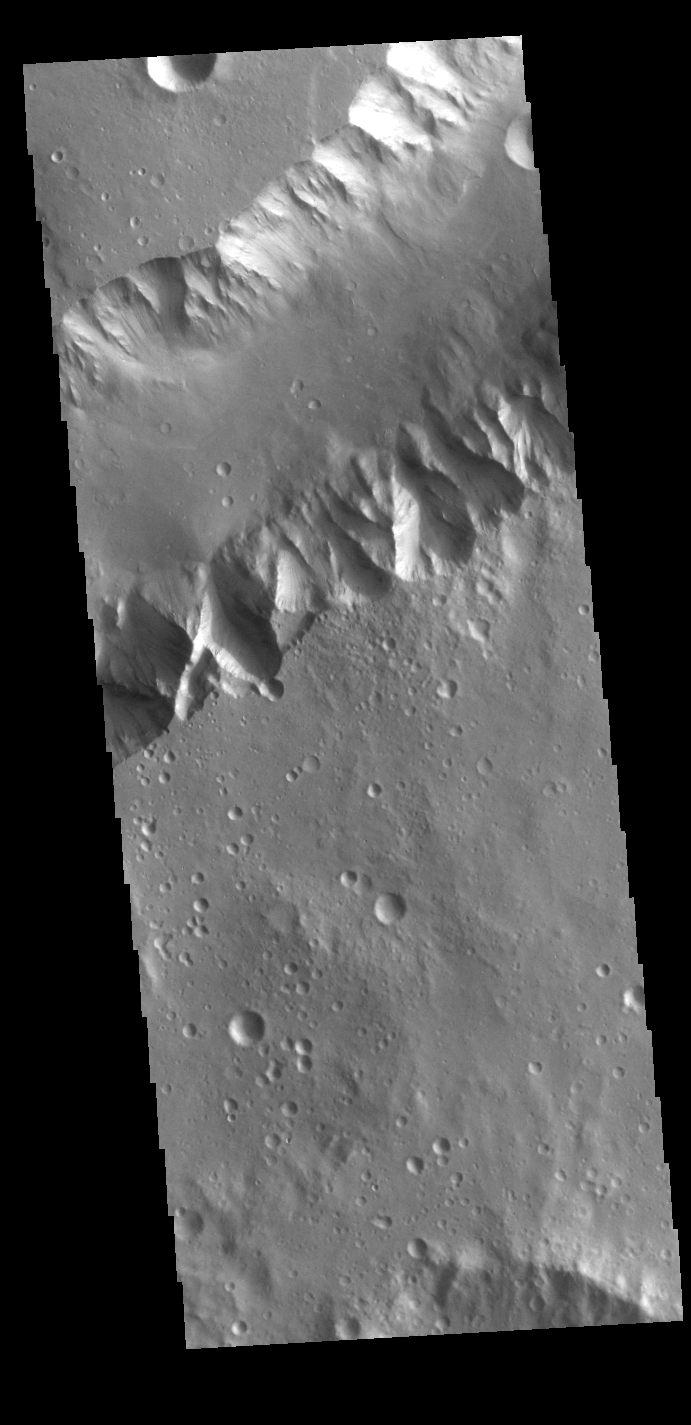

Shalbatana Vallis

Today’s VIS image shows a portion of Shalbatana Vallis. Located in Xanthe Terra, Shalbatana Vallis is an outflow channel carved by massive floods of escaping groundwater whose source lies far to the south of this image. Shalbatana Vallis is over 1300 km long (808 miles). This channel, and all others in this region, drain into Chryse Planitia.

Credit: NASA/JPL-Caltech/ASU